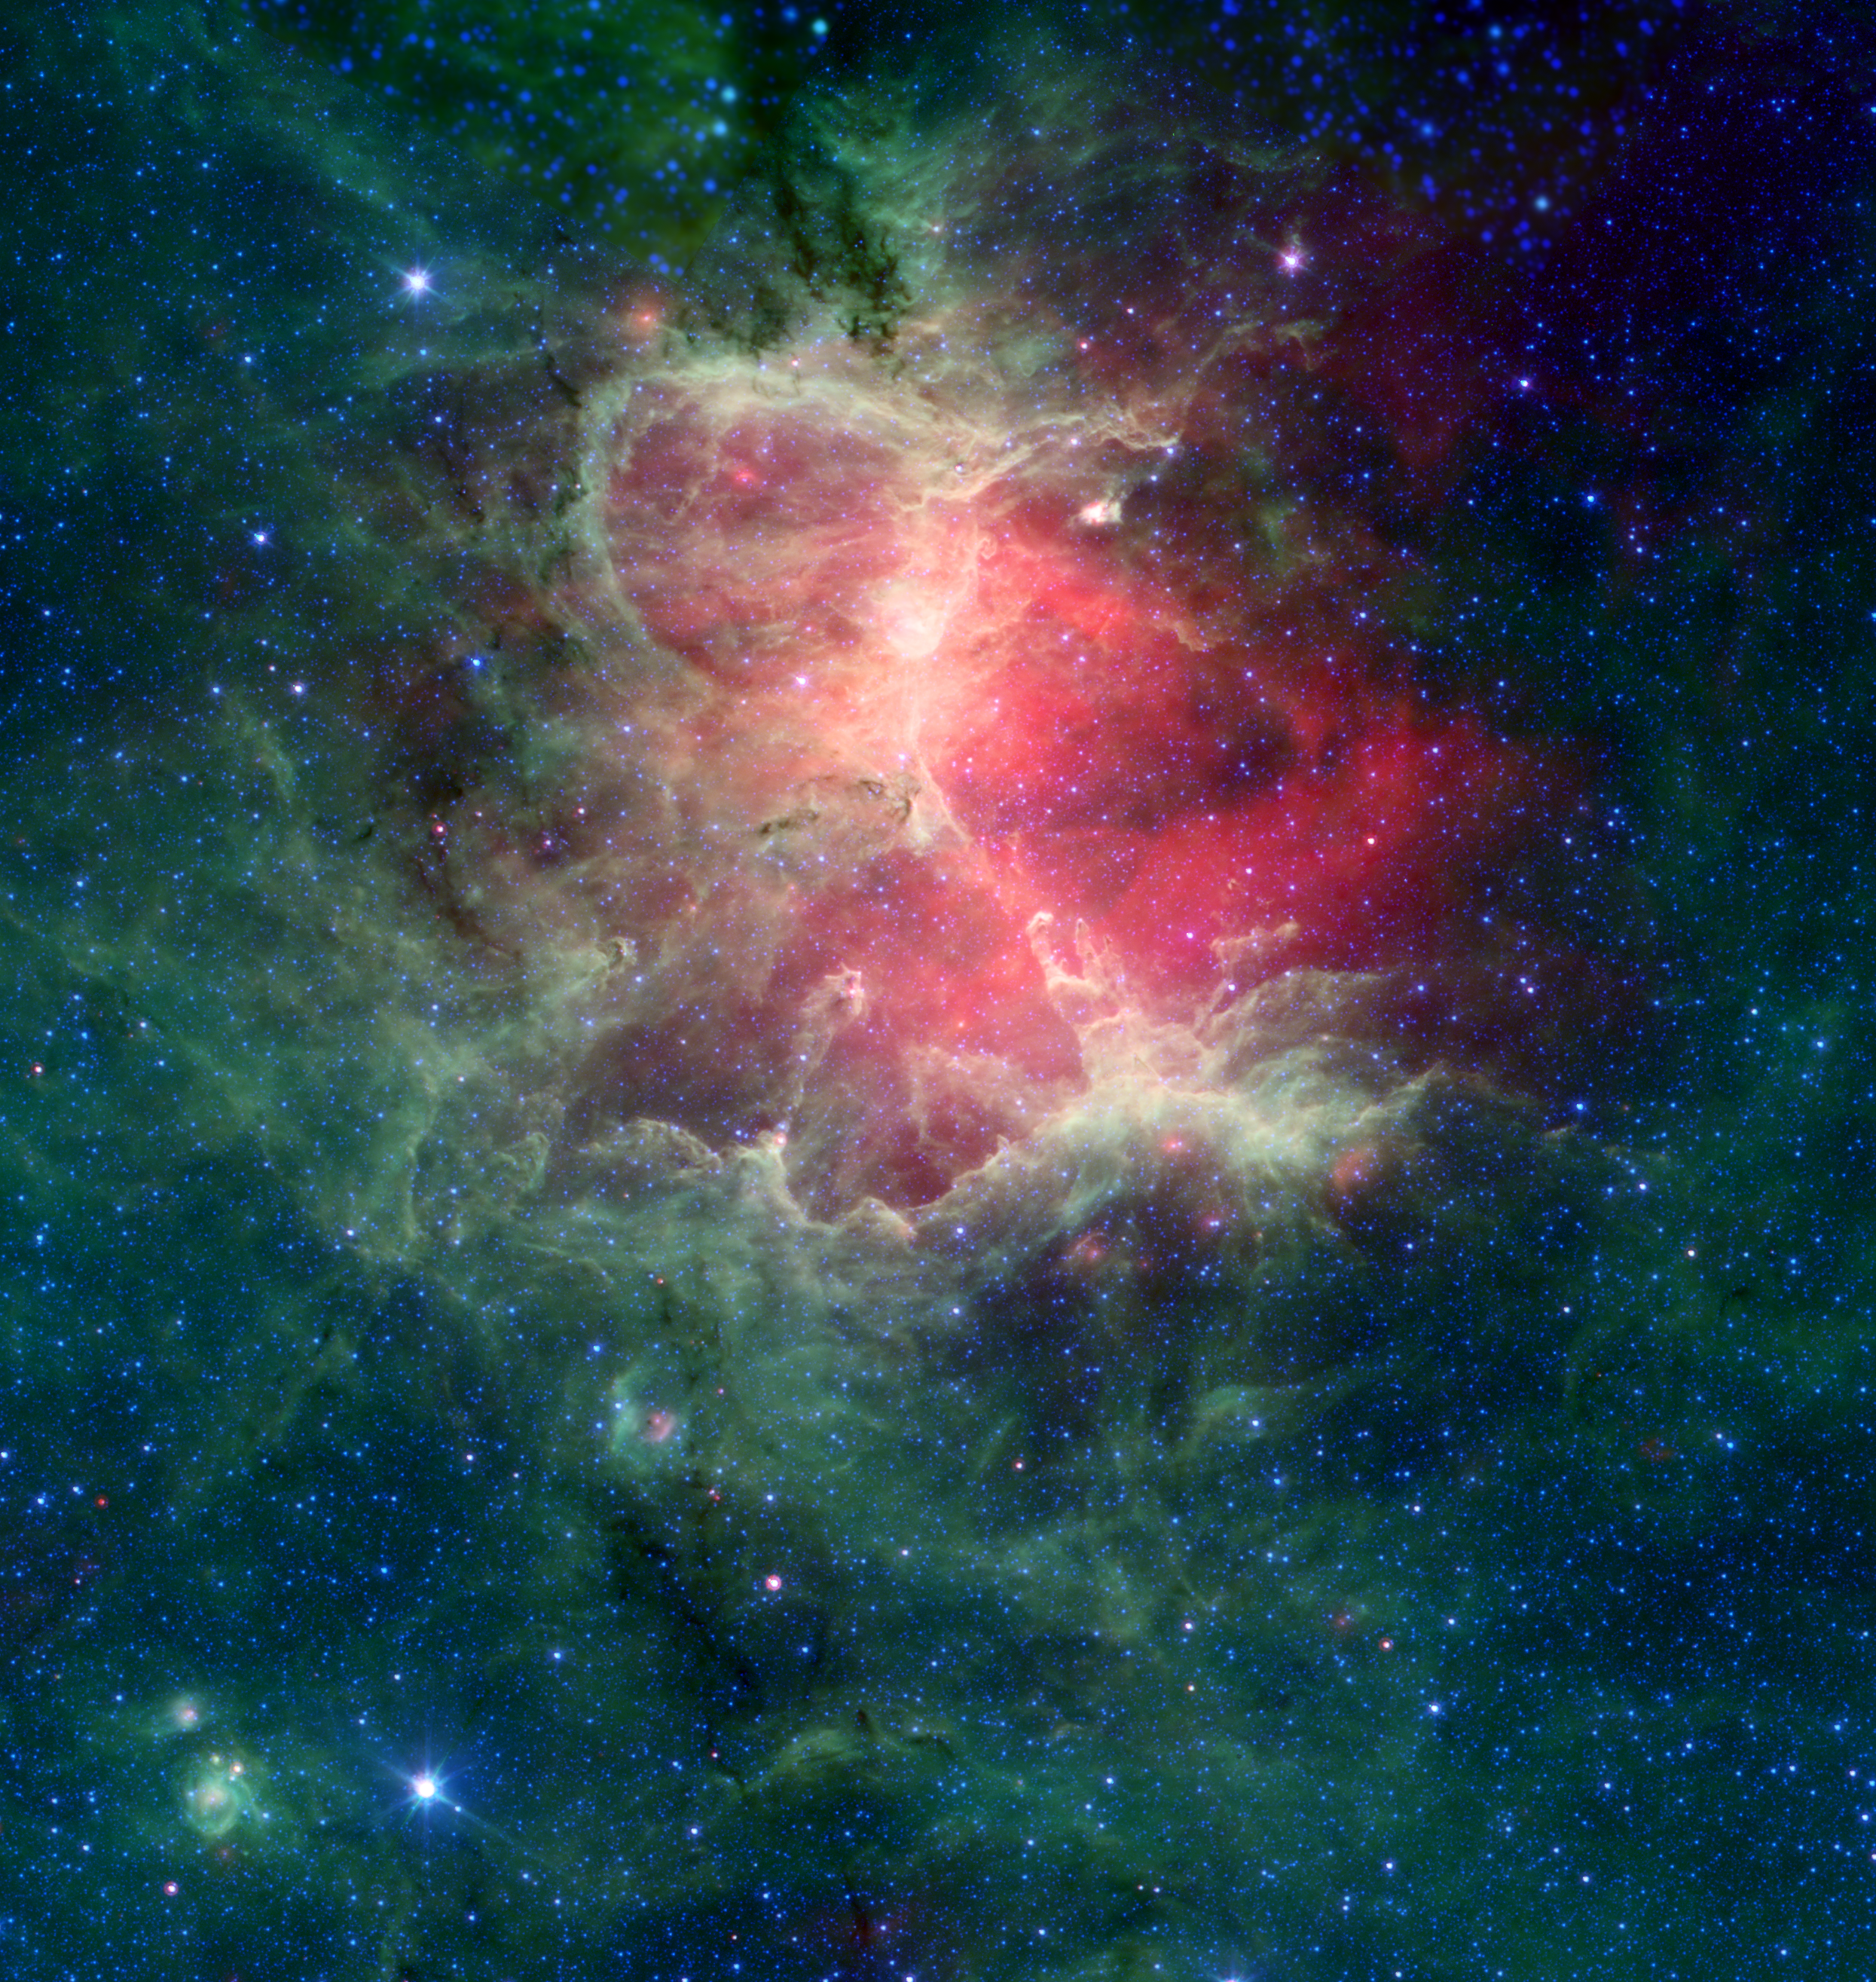

Revisiting the Eagle Nebula

The Eagle Nebula (M16) is one of the best-known regions of star formation in our galaxy as it is host to the iconic “Pillars of Creation.” This infrared view of the region highlights the extensive fields of dust, gas, and stars that are hidden from view in visible light, and was rendered from archival data from NASA’s Spitzer Space Telescope. Spitzer is now celebrating the 20th anniversary of its launch, and although it stopped collecting new observations after its retirement in 2020 it has left a vast legacy of data spanning the solar system, Milky Way, and the galaxies beyond that will help shape the questions astronomers hope to answer with new generations of telescopes like JWST.

In this image, infrared light at wavelengths of 4.5, 8.0, and 24 microns is displayed as blue, green, and red, respectively. The data are from the mission archive of NASA’s Spitzer Space Telescope.

Credit: NASA/JPL-Caltech